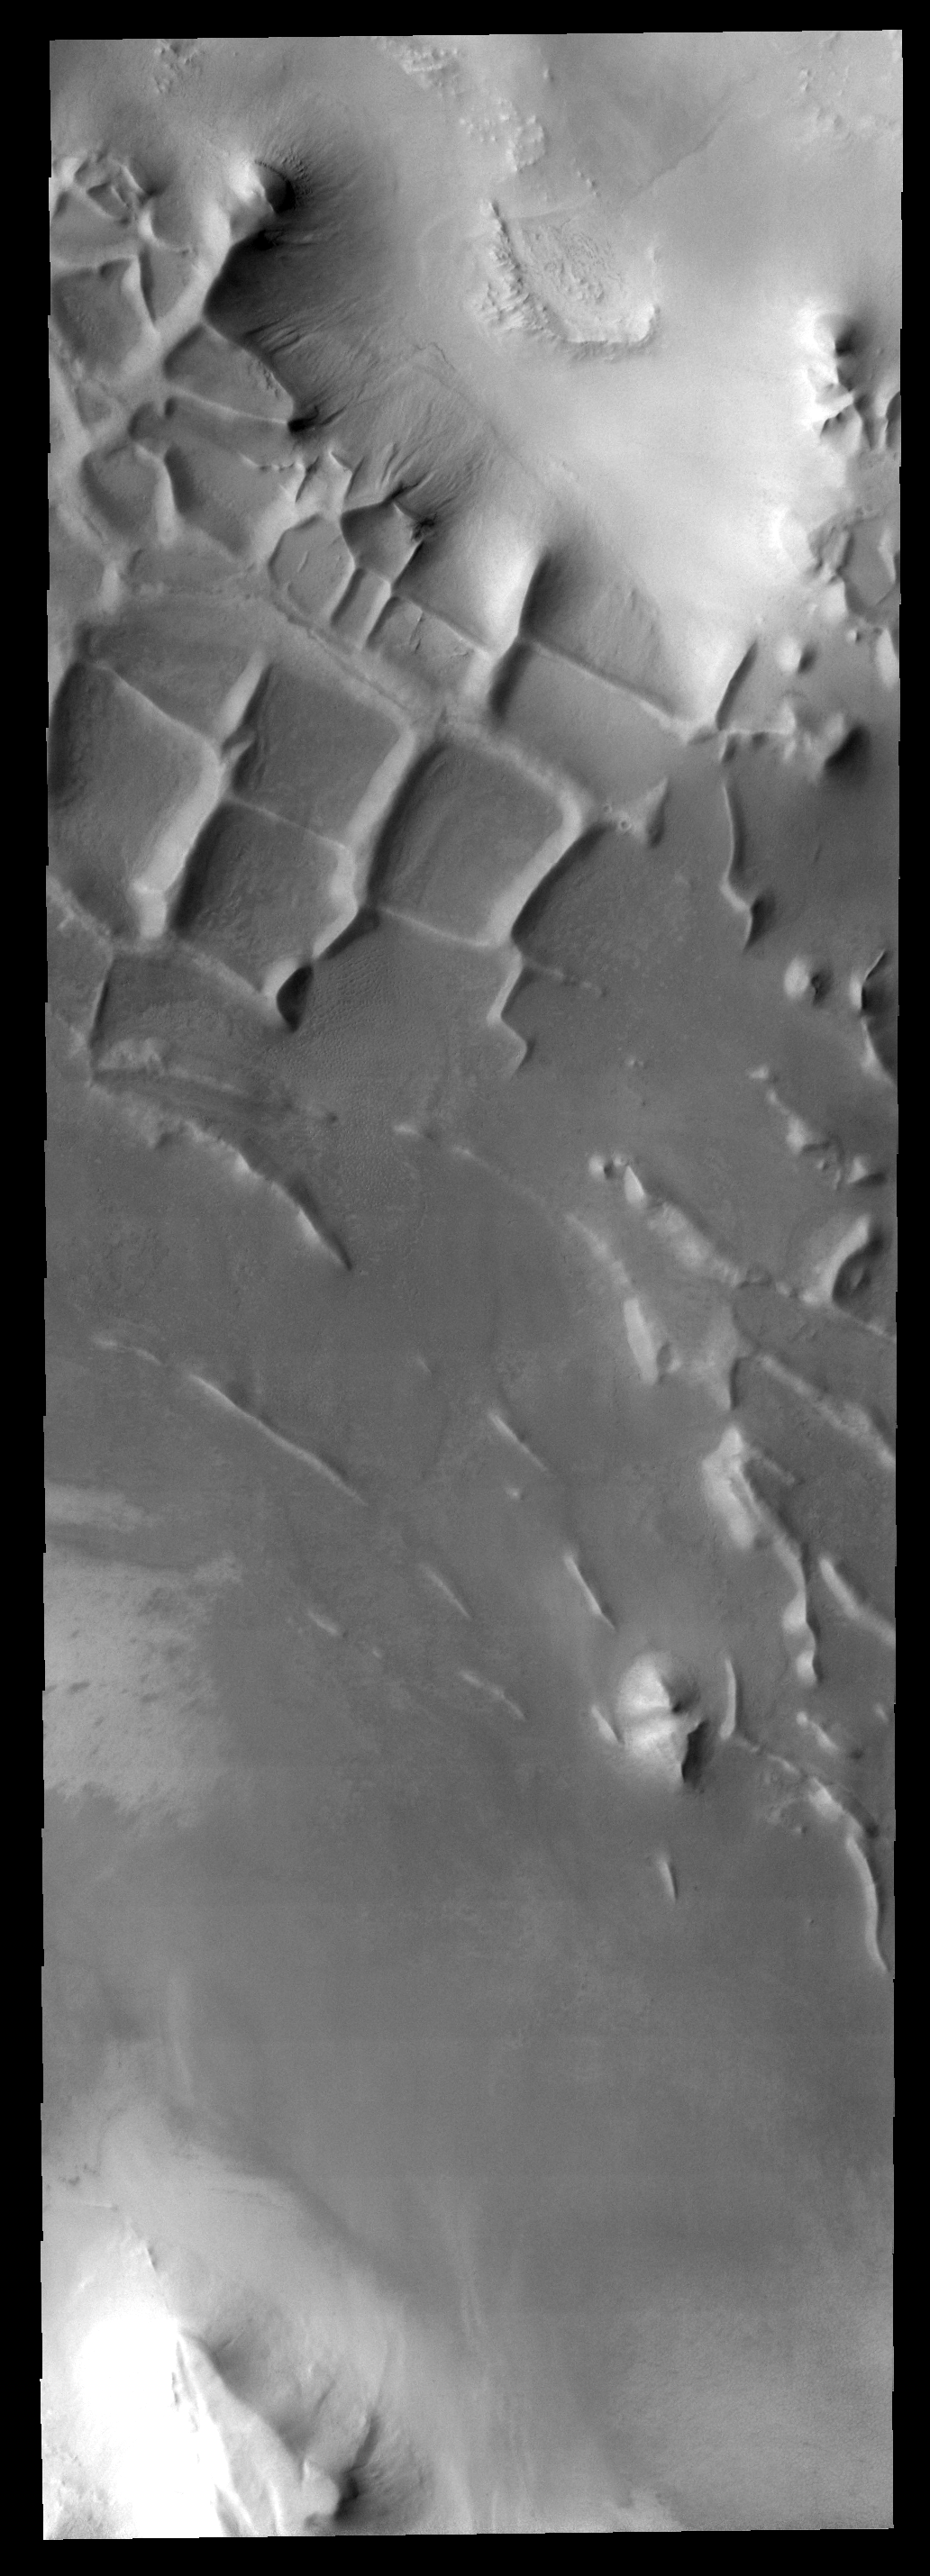

Polar Ridges

This ridge system is located in the south polar region.

Image information: VIS instrument. Latitude -81.7N, Longitude 296.5E. 17 meter/pixel resolution.

Note: this THEMIS visual image has not been radiometrically nor geometrically calibrated for this preliminary release. An empirical correction has been performed to remove instrumental effects. A linear shift has been applied in the cross-track and down-track direction to approximate spacecraft and planetary motion. Fully calibrated and geometrically projected images will be released through the Planetary Data System in accordance with Project policies at a later time.

NASA’s Jet Propulsion Laboratory manages the 2001 Mars Odyssey mission for NASA’s Office of Space Science, Washington, D.C. The Thermal Emission Imaging System (THEMIS) was developed by Arizona State University, Tempe, in collaboration with Raytheon Santa Barbara Remote Sensing. The THEMIS investigation is led by Dr. Philip Christensen at Arizona State University. Lockheed Martin Astronautics, Denver, is the prime contractor for the Odyssey project, and developed and built the orbiter. Mission operations are conducted jointly from Lockheed Martin and from JPL, a division of the California Institute of Technology in Pasadena.

Credit: NASA/JPL/ASU